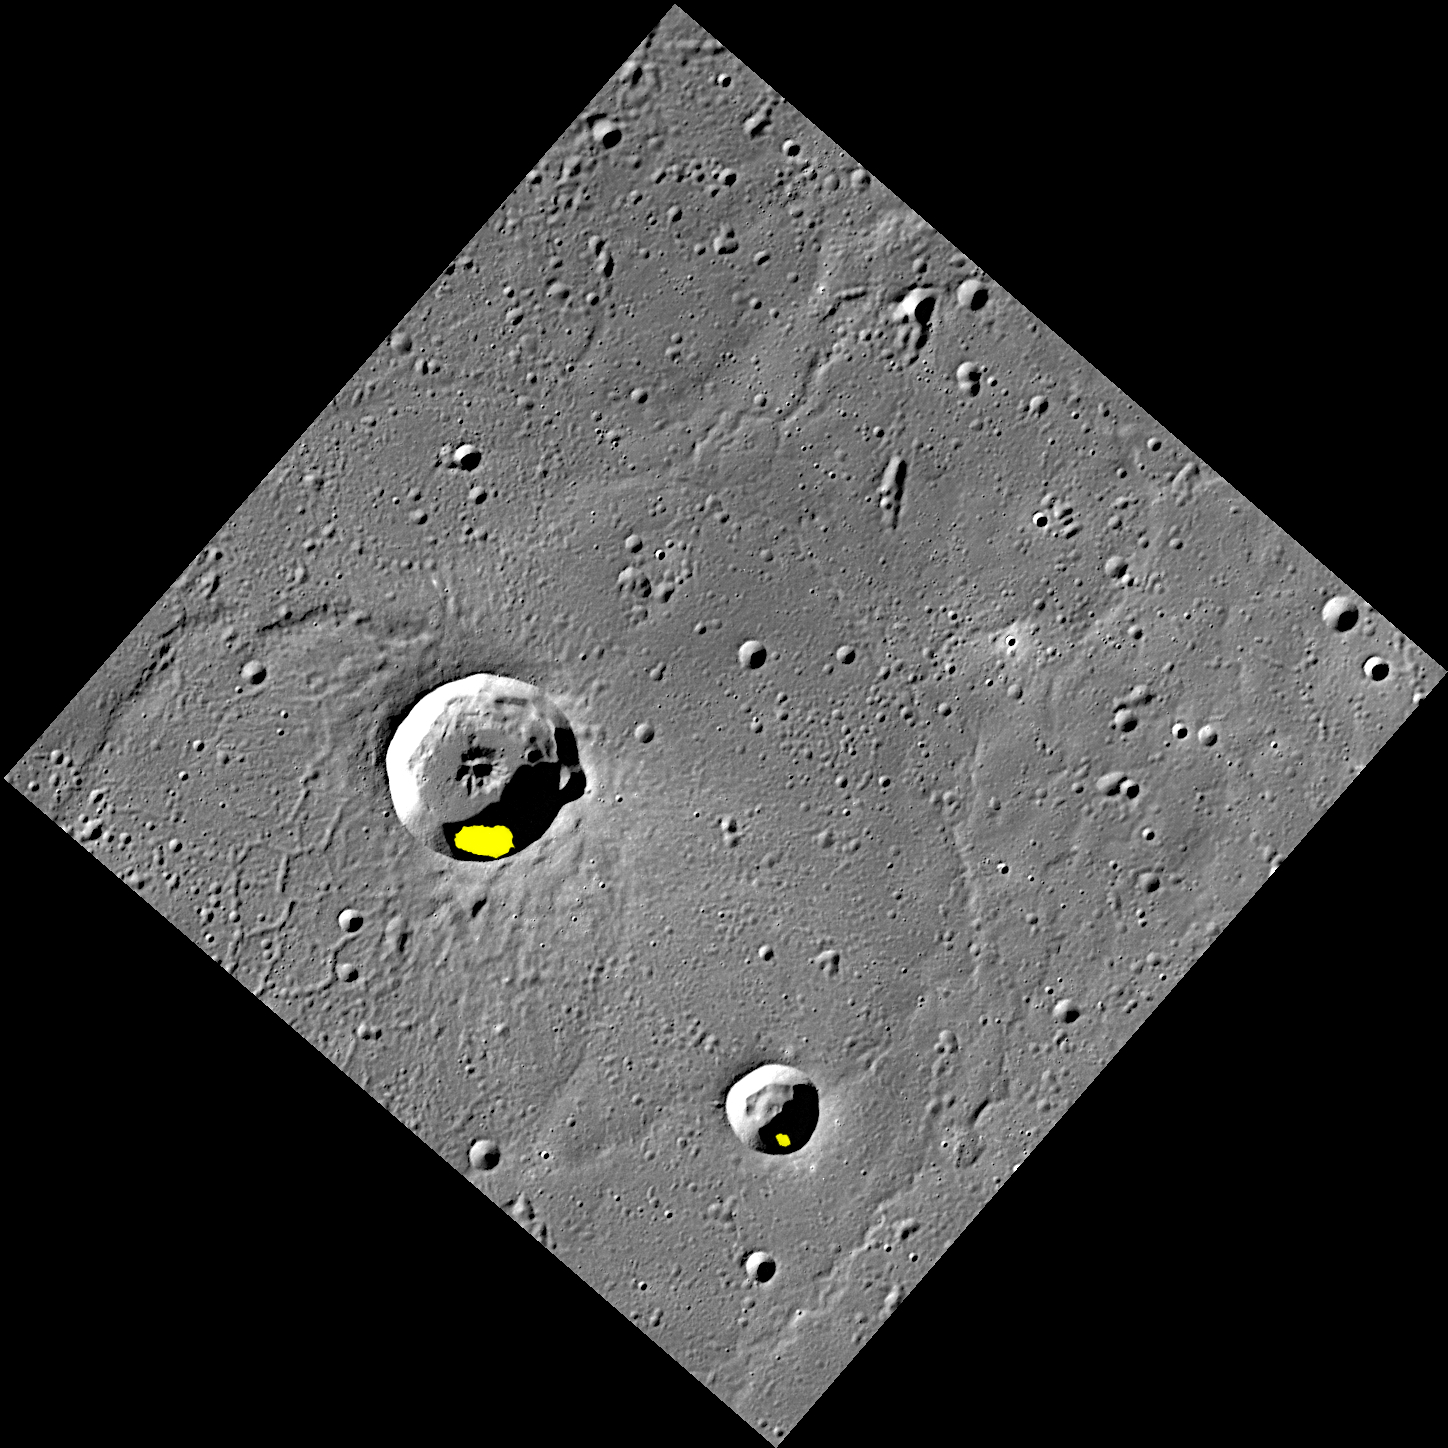

Ice in Egonu and Monk

Finding evidence for water ice on the planet closest to the Sun was an exciting discovery, but there is still more to learn about Mercury’s icy deposits. Regions of permanent shadow seem to be a requirement for water ice to reside on the Solar System’s innermost planet, so the large majority of Mercury’s water ice deposits are located within impact craters at high latitudes. The two craters shown here, Egonu and Monk, both appear to have areas of permanent shadow and radar-bright deposits (shown in yellow) that are associated with water ice. However these craters are located a fair distance from Mercury’s pole, all the way down at 66° latitude! How long can ice stay in these craters? That is just one of the interesting questions about Mercury’s water ice deposits still being investigated.

This image was acquired as part of MDIS’s high-resolution surface morphology base map. The surface morphology base map covers more than 99% of Mercury’s surface with an average resolution of 200 meters/pixel. Images acquired for the surface morphology base map typically are obtained at off-vertical Sun angles (i.e., high incidence angles) and have visible shadows so as to reveal clearly the topographic form of geologic features.

Date acquired: July 20, 2011
Image Mission Elapsed Time (MET): 219648898
Image ID: 528063
Instrument: Wide Angle Camera (WAC) of the Mercury Dual Imaging System (MDIS)
WAC filter: 7 (748 nanometers)
Center Latitude: 67.29°
Center Longitude: 63.51° E
Resolution: 133 meters/pixel
Scale: Egonu has a diameter of 25 km (16 miles); Monk has a diameter of 13 km (8 miles)
Incidence Angle: 74.5°
Emission Angle: 0.2°
Phase Angle: 74.5°
Arecibo Radar Image: Shown in yellow, from Harmon et al., Icarus, 211, 37-50 (2011)

The MESSENGER spacecraft is the first ever to orbit the planet Mercury, and the spacecraft’s seven scientific instruments and radio science investigation are unraveling the history and evolution of the Solar System’s innermost planet. MESSENGER acquired over 150,000 images and extensive other data sets. MESSENGER is capable of continuing orbital operations until early 2015.

For information regarding the use of images, see the MESSENGER image use policy.

Credit: NASA/Johns Hopkins University Applied Physics Laboratory/Carnegie Institution of Washington